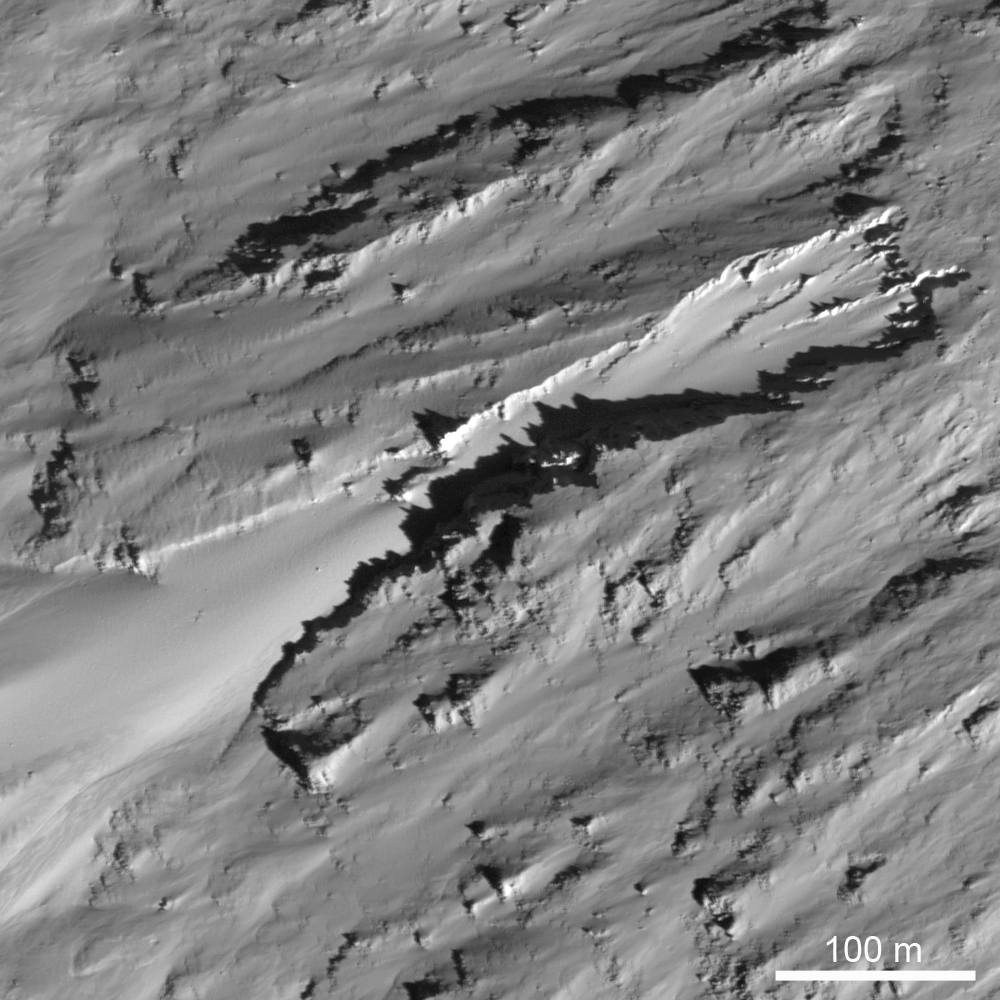

Erosional Trough on Crater Wall

An erosional trough (400 meters long x 100-200 meters wide, or 1312 feet long x 328-656 feet long) on the eastern inner wall of the farside crater Moore F. Morphologically resembles a martian sapping feature, suggested to form due to erosion by water flowing out of the subsurface. LROC NAC image M128075293R, image width is 500 meters (1640 feet), Sun is coming from the lower right.

NASA’s Goddard Space Flight Center built and manages the mission for the Exploration Systems Mission Directorate at NASA Headquarters in Washington. The Lunar Reconnaissance Orbiter Camera was designed to acquire data for landing site certification and to conduct polar illumination studies and global mapping. Operated by Arizona State University, LROC consists of a pair of narrow-angle cameras (NAC) and a single wide-angle camera (WAC). The mission is expected to return over 70 terabytes of image data.

Credit: NASA/GSFC/Arizona State University